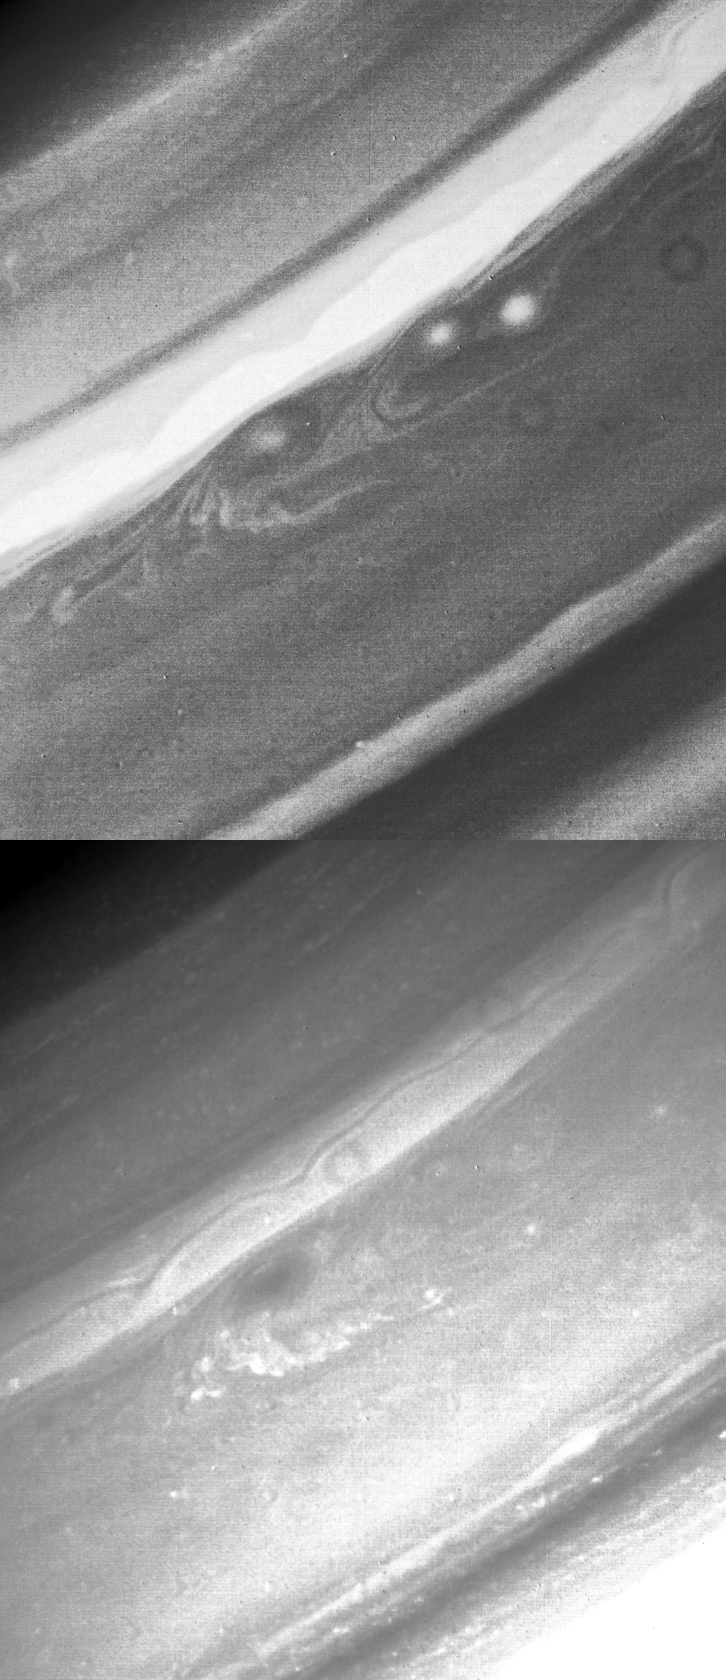

Saturn’s Northern Hemisphere

These Voyager 2 images of Saturn’s northern hemisphere were taken Aug. 19 from a distance of 7.1 million kilometers (4.4 million miles). North is in the upper right corner. Both images show the same region of the planet, but the frame on the right was taken through a violet filter and the one on the left through a green filter. The violet image shows a bright band about 3,000 km. (1,900 mi.) wide north of three bright oval cloud systems. Two of these storms lose contrast in the green image and are barely visible. The third and largest feature, 3,000 km. (1,900 mi.) in diameter, is dark in the green and has a measured clockwise rotation. These two images were used to construct the accompanying color release (P-23915C, S-2-12) detailing the same region of the planet. The Voyager project is managed for NASA by the Jet Propulsion Laboratory, Pasadena, Calif.

Credit: NASA/JPL